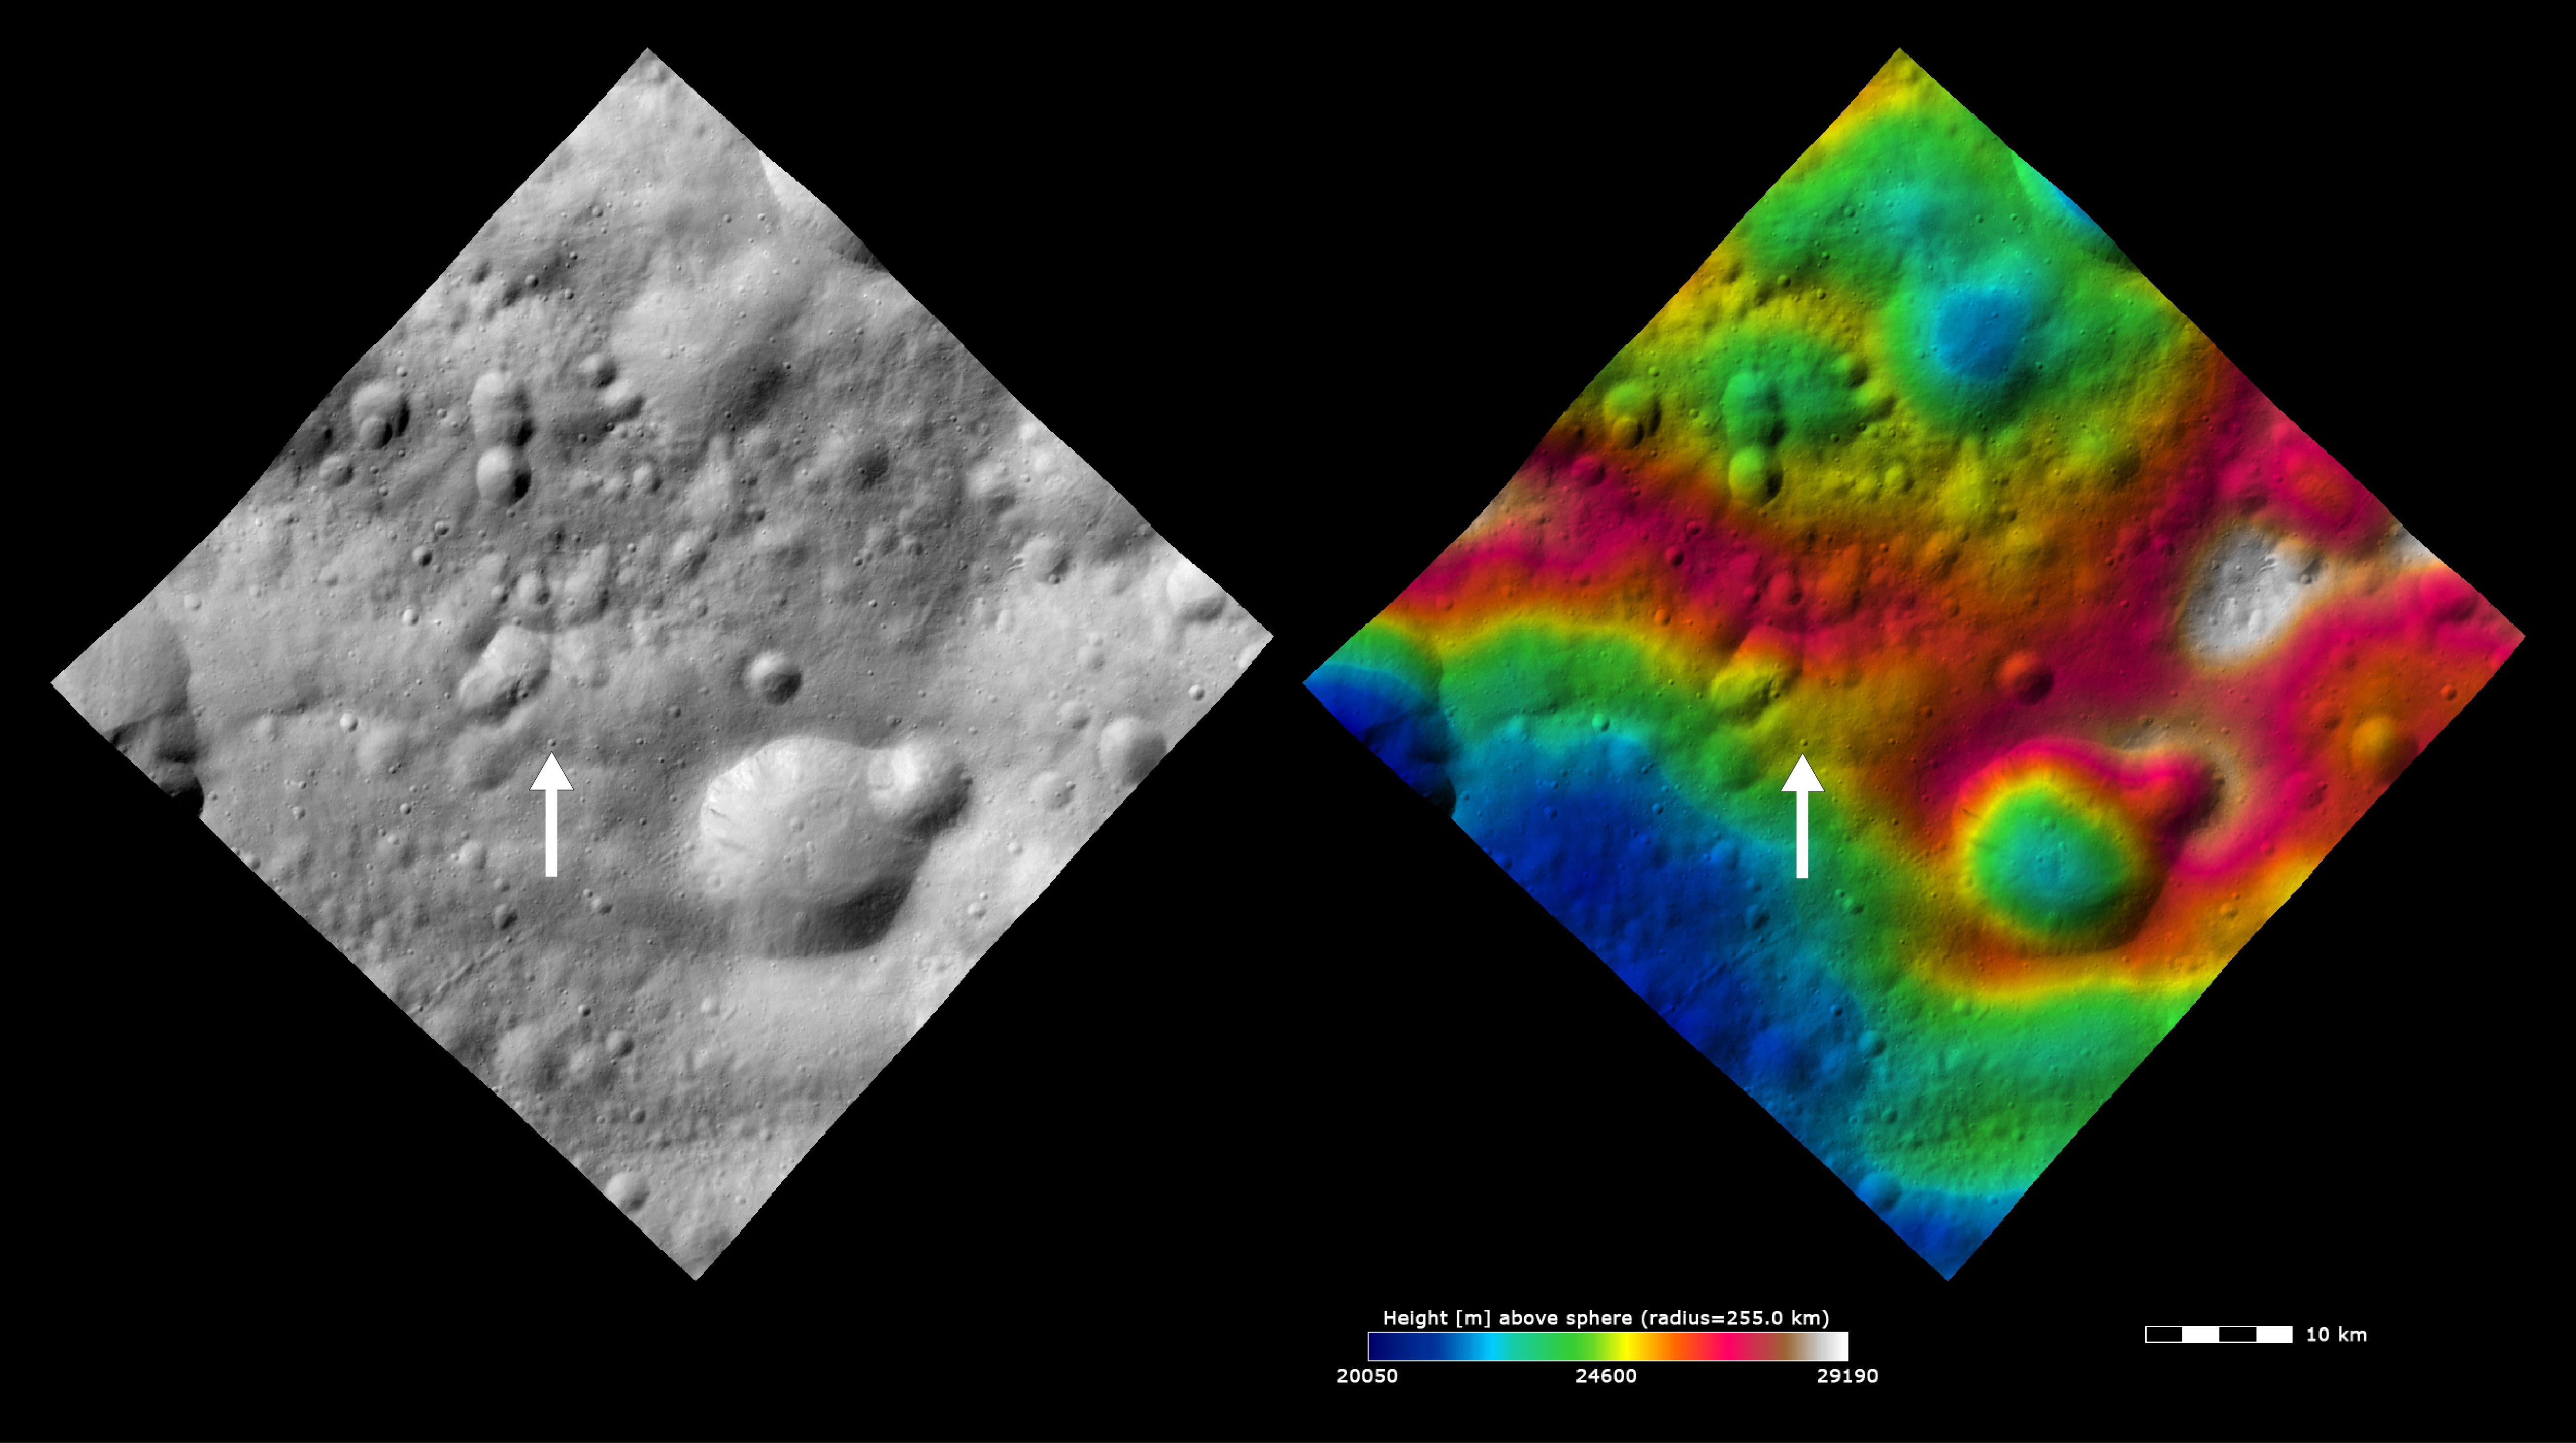

Topography and Albedo Image of Claudia Crater

These Dawn FC (framing camera) images show Claudia crater (marked by an arrow) and its surroundings. Claudia crater is the crater which is used to define 0° longitude on Vesta. Claudia crater was chosen for this for many reasons. Firstly, it is in a longitude region of Vesta that does not have many prominent/ significant features. The region in which 0° longitude is defined will be split in two and it is important not to split prominent/ significant features. Secondly, it is located near Vesta’s equator and is a small crater (~700m across) so this increases the accuracy of the location of 0° longitude. Thirdly, it is reasonably easy to locate. In order to find it first find the large, ~15km diameter, crater with the ~5km diameter impact crater on its rim. Then find the double degraded craters, which are each ~5km in diameter, and are ~10km east of the ~15km diameter crater. These double craters have a small, <1km diameter, crater on their rim. Claudia is ~3km to the west of this crater. The left image is an albedo image, which is taken directly through the clear filter of the FC. Such an image shows the albedo (eg. brightness/ darkness) of the surface. The right image uses the same albedo image as its base but then a color-coded height representation of the topography is overlain onto it. The topography is calculated from a set of images that were observed from different viewing directions, allowing stereo reconstruction. The various colors correspond to the height of the area. The white and red areas across the center of the image are the highest areas and the blue and green areas in the top and bottom of the image are the lowest areas.

These images are from the Oppia quadrangle and the center latitude and longitude of the image is 0.4°S, 357.9°E. NASA’s Dawn spacecraft obtained this image with its framing camera on October 30th 2011. This image was taken through the camera’s clear filter. The distance to the surface of Vesta is 700 km and the image has a resolution of about 70 meters per pixel. This image was acquired during the HAMO (High Altitude Mapping Orbit) phase of the mission. The images are lambert-azimuthal map projected.

The Dawn mission to Vesta and Ceres is managed by NASA’s Jet Propulsion Laboratory, a division of the California Institute of Technology in Pasadena, for NASA’s Science Mission Directorate, Washington D.C. UCLA is responsible for overall Dawn mission science. The Dawn framing cameras have been developed and built under the leadership of the Max Planck Institute for Solar System Research, Katlenburg-Lindau, Germany, with significant contributions by DLR German Aerospace Center, Institute of Planetary Research, Berlin, and in coordination with the Institute of Computer and Communication Network Engineering, Braunschweig. The Framing Camera project is funded by the Max Planck Society, DLR, and NASA/JPL.

Credit: NASA/JPL-Caltech/UCLA/MPS/DLR/IDA